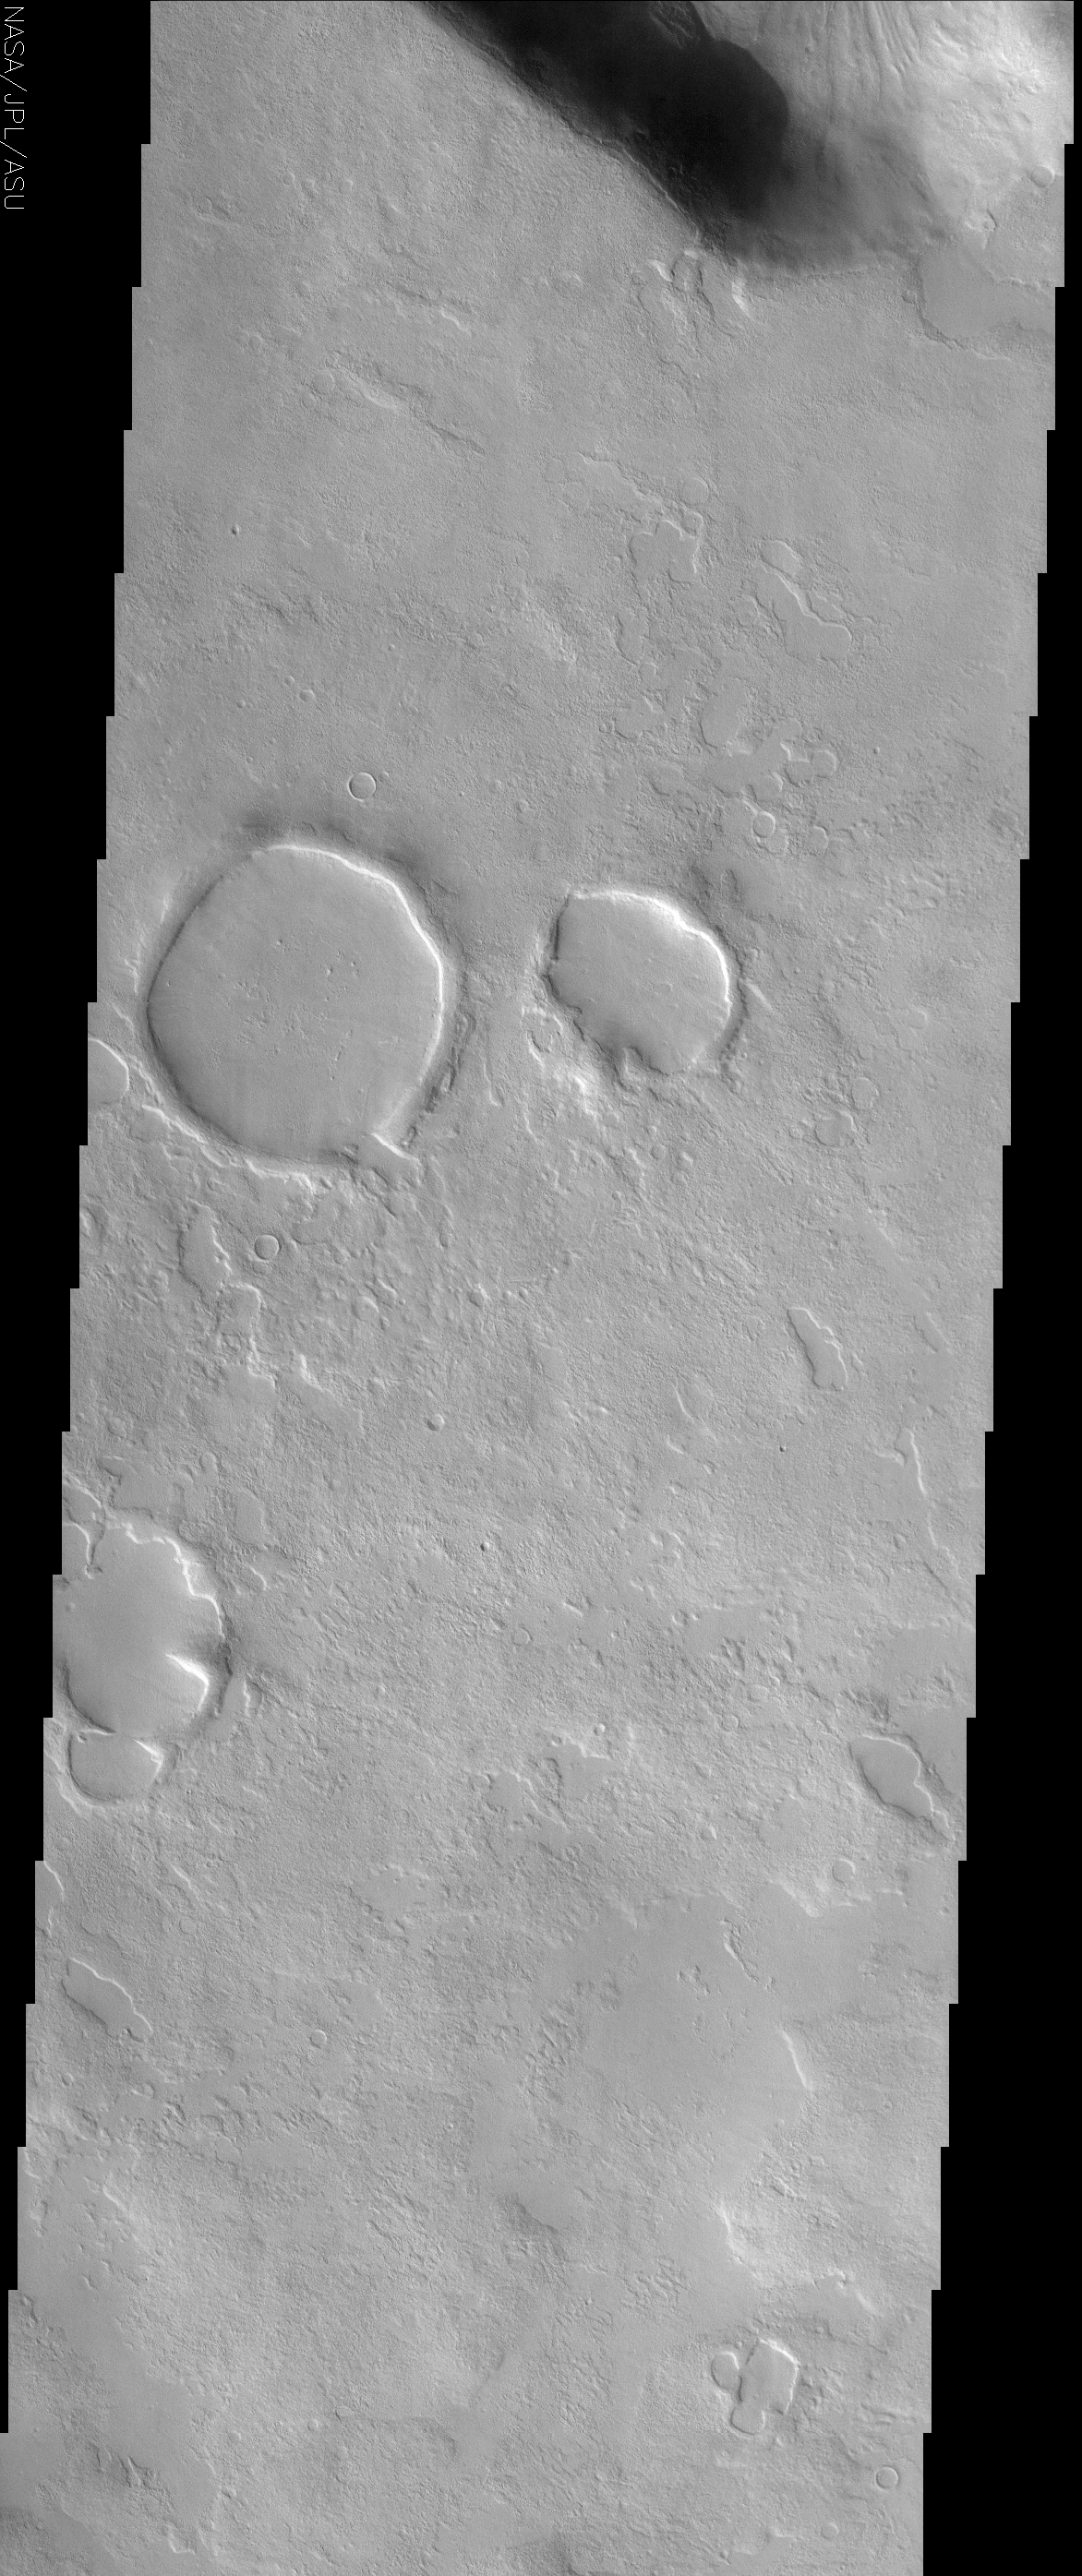

Knobby Terrain in Northern Arabia Terra

(Released 25 April 2002)

The Science
This THEMIS visible image shows a region in northern Arabia Terra near 44° N, 322° W (38° E). Knobby or “scabby” plains units that mantle and modify a pre-existing cratered surface dominate the unusual landscape in this region. Several large (5-8 km diameter) impact craters seen in the upper left of the image have been extensively modified since their initial formation. The rims of these craters can still be seen, but the ejecta deposits and the surrounding plains have been buried by a layer of material. This mantling layer has itself been modified to produce a pitted, knobby surface. Circular depressions of all sizes, presumably the remnants of impact craters, are filled with smooth deposits. In some places large regions have been covered by this smooth material; an example can be seen in the lower right portion of this image. In many cases the impact craters have been extensively modified prior to their being filled. This modification indicates an erosion process that has removed material from the walls to produce shapes that vary from circular with crisp rims, to circular with no rims, to oblong and elliptical forms, and finally to irregular shapes whose initial circular outline can barely be detected. The slope of the channel at the top of the image has an unusual deposit of material that occurs preferentially on the cold, north-facing slope. Similar deposits are seen frequently at mid-northern and southern latitudes on Mars, and have a characteristic, rounded boundary that typically occurs at approximately the same distance below the ridge crest. It has been suggested that these deposits once draped the entire surface and have since been removed from all but the cold north-facing slopes. The presence and removal of ground ice may play an important role in the formation of this layer, as well as the knobby terrain and unusual features seen in this image.

The Story
There’s no way these impact craters are in their original, pristine shape. Check out their strange deformities and register the geological gross-out factor of all the “scabs” upon the land. You can still see the rims of craters in this savaged land, but an aggressive layer of material once spread out across it, burying the ejected material and all the surrounding plains. This cloaking layer didn’t win the battle of dominance, however, as it too has been battered over time, producing the pitted, knobby surface seen today.

Only a few smooth deposits in the area are spared from the scabby, scarred look of the long barraged (see lower right portion of the image). Circular depressions, the probable remains of impact craters, are filled with this smooth material. Some were already well eroded prior to being filled, with material removed from their walls used to sculpt the varying shapes.

The dark, shadowed channel at the top of this image has an unusual deposit of material on its cold, north-facing slope. Since this material is found elsewhere on Mars, at approximately the same distance below the ridge crest, could it have draped the entire surface of Mars long ago? Why has it been lost from all but the northern slopes? Could ice in the ground play a role in forming and preserving this layer? And did it craft the knobby terrain and other strange features in this area?

These are the kinds of questions geologists are asking. As this image proves, the more you discover, the more questions you have. That’s what keeps exploration so exciting.

Credit: NASA/JPL/Arizona State University